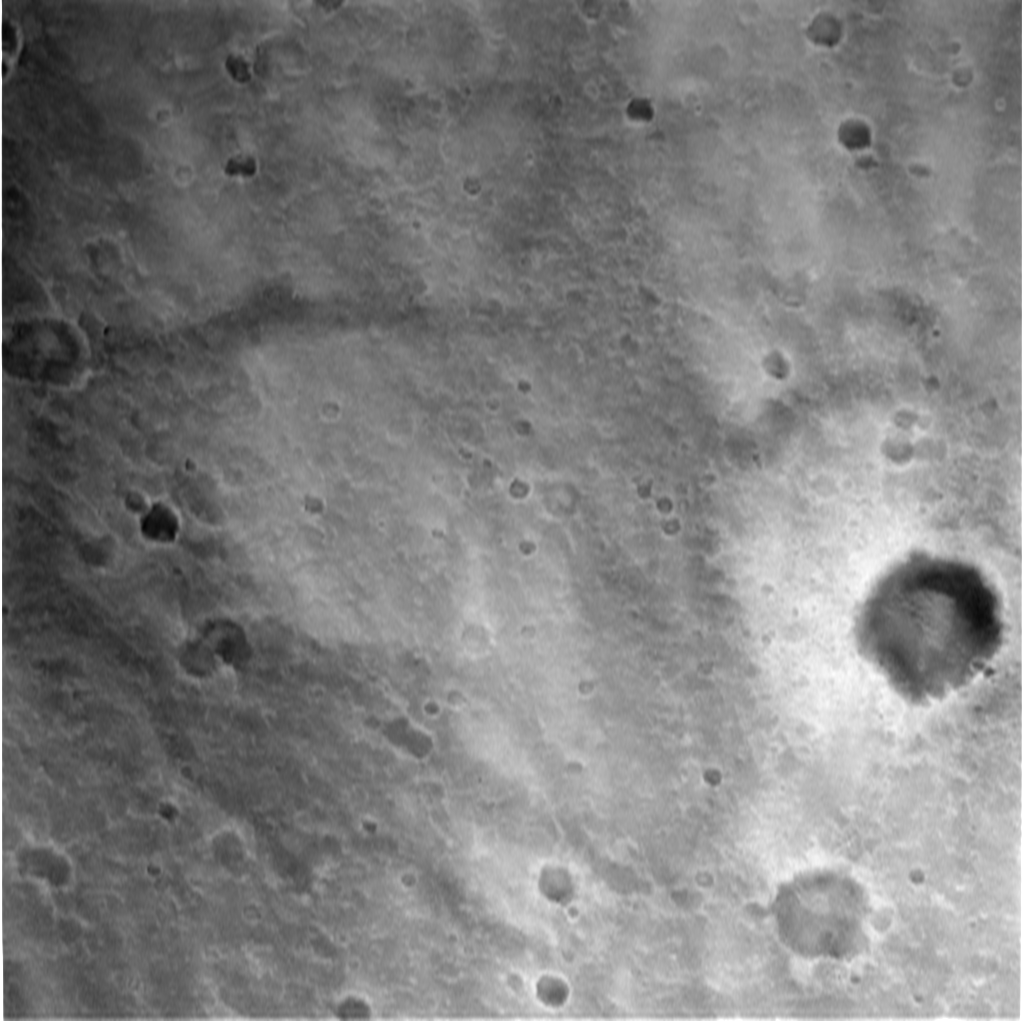

Spirit’s Descent to Mars-1706m

This image, taken by the descent image motion estimation system camera located on the bottom of the Mars Exploration Rover Spirit’s lander, shows a view of Gusev Crater as the lander descends to Mars. The picture is taken at an altitude of 1706 meters. Numerous small impact craters can be seen on the surface of the planet. These images help the onboard software to minimize the lander’s horizontal velocity before its bridle is cut, and it falls freely to the surface of Mars.

Credit: NASA/JPL